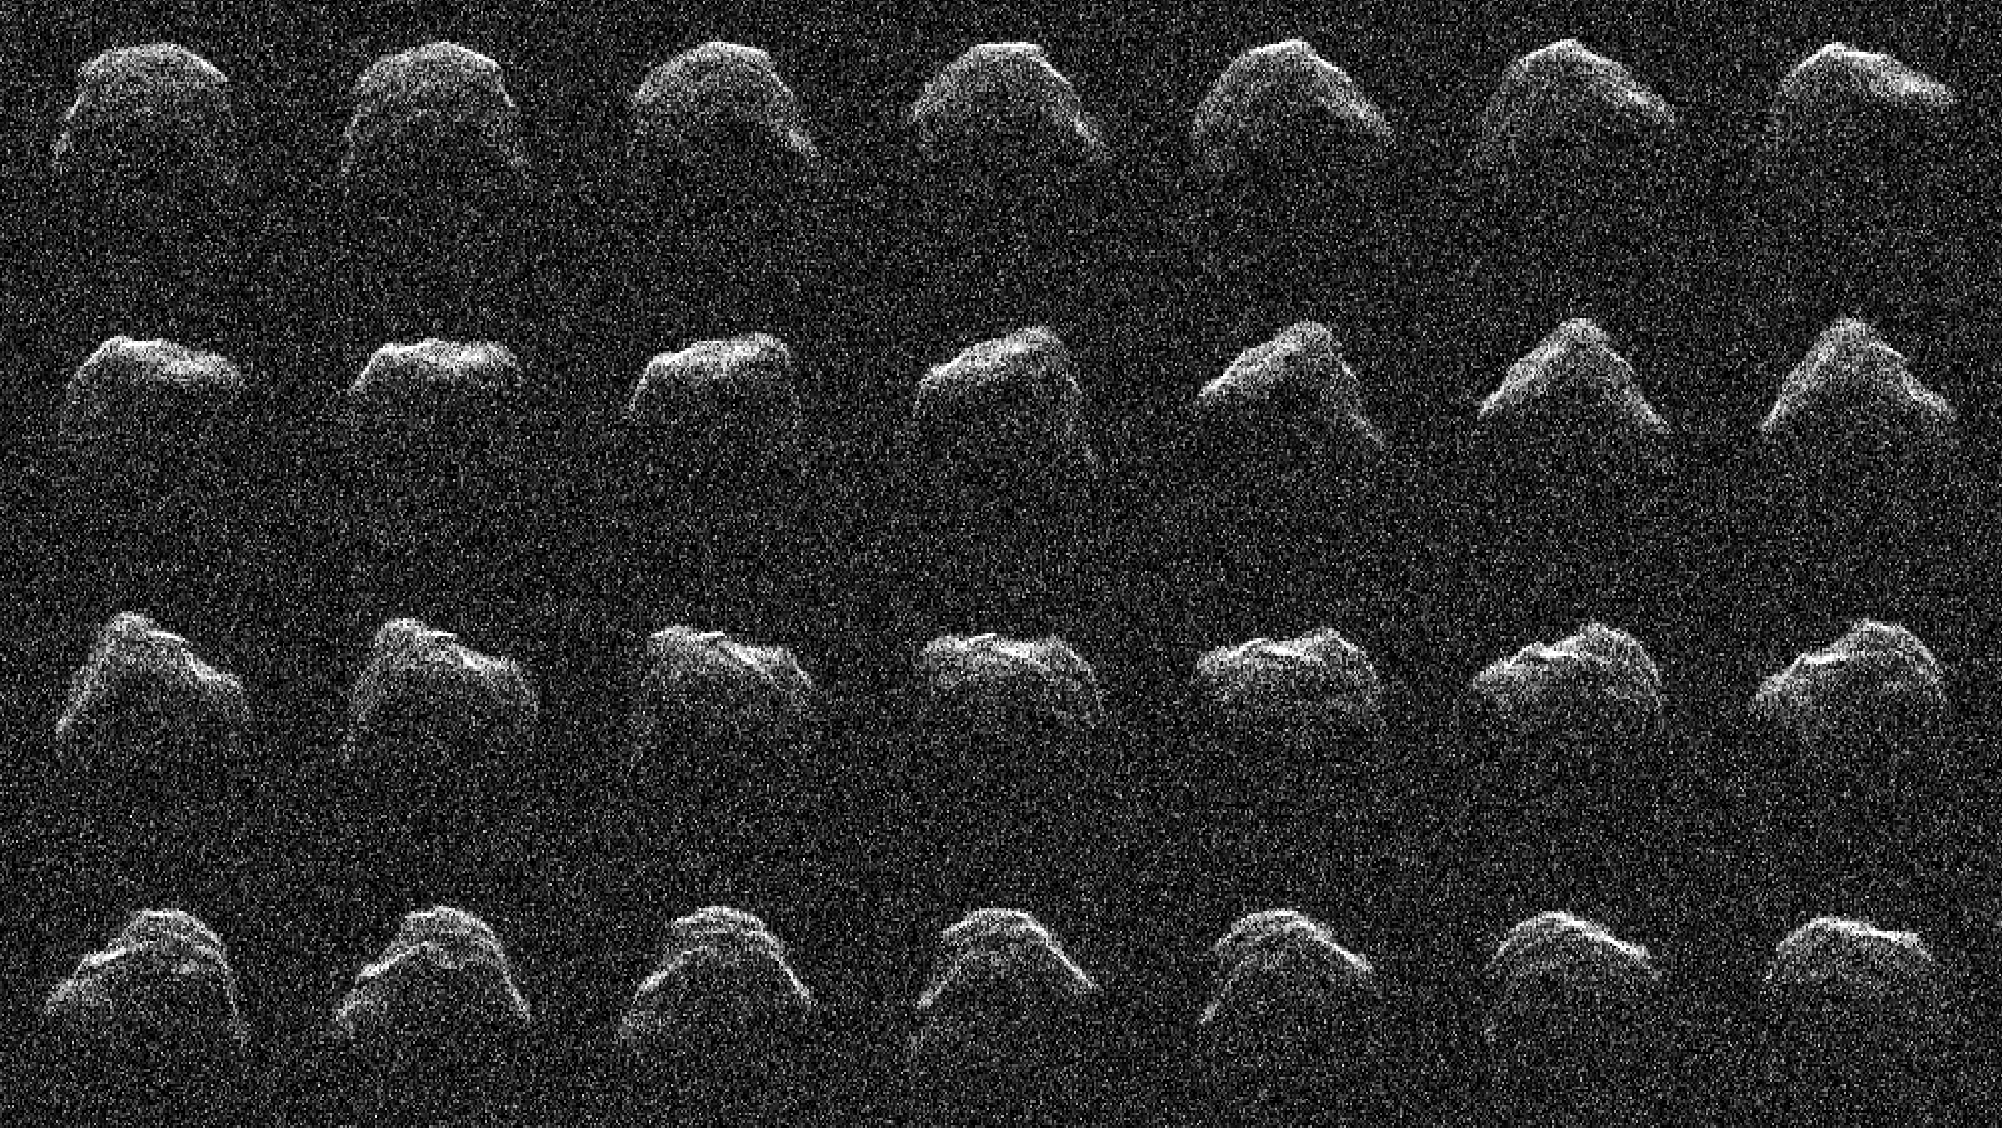

Radar Reveals the Surface of Asteroid 2016 AJ193

Between Aug. 20 and 24, near-Earth asteroid (NEA) 2016 AJ193 drifted past Earth at a distance of 2.1 million miles (about 3.4 million kilometers), creating an opportunity for planetary radar to image its surface for the first time since its discovery in 2016. Using the 70-meter (230-foot) Deep Space Station 14 antenna at the Deep Space Network’s Goldstone Deep Space Complex near Barstow, California, considerable detail in the asteroid’s surface was revealed, including ridges, small hills, flat areas, concavities, and possible boulders. In addition, the radar observations of 2016 AJ193 confirmed that it is about three-quarters-of-a-mile (1.3-kilometers) wide. This series of images show the asteroid rotate (with a period of 3.5 hours) as each radar observation was made.

2016 AJ193 is the 1,001st asteroid to be observed by planetary radar, making its close approach with Earth only seven days after the 1,000th NEA to be observed by radar – asteroid 2021 PJ1, which measures between 65 and 100 feet (20 and 30 meters) wide – approached Earth at a distance of 1 million miles (about 1.7 million kilometers).

Credit: NASA/JPL-Caltech